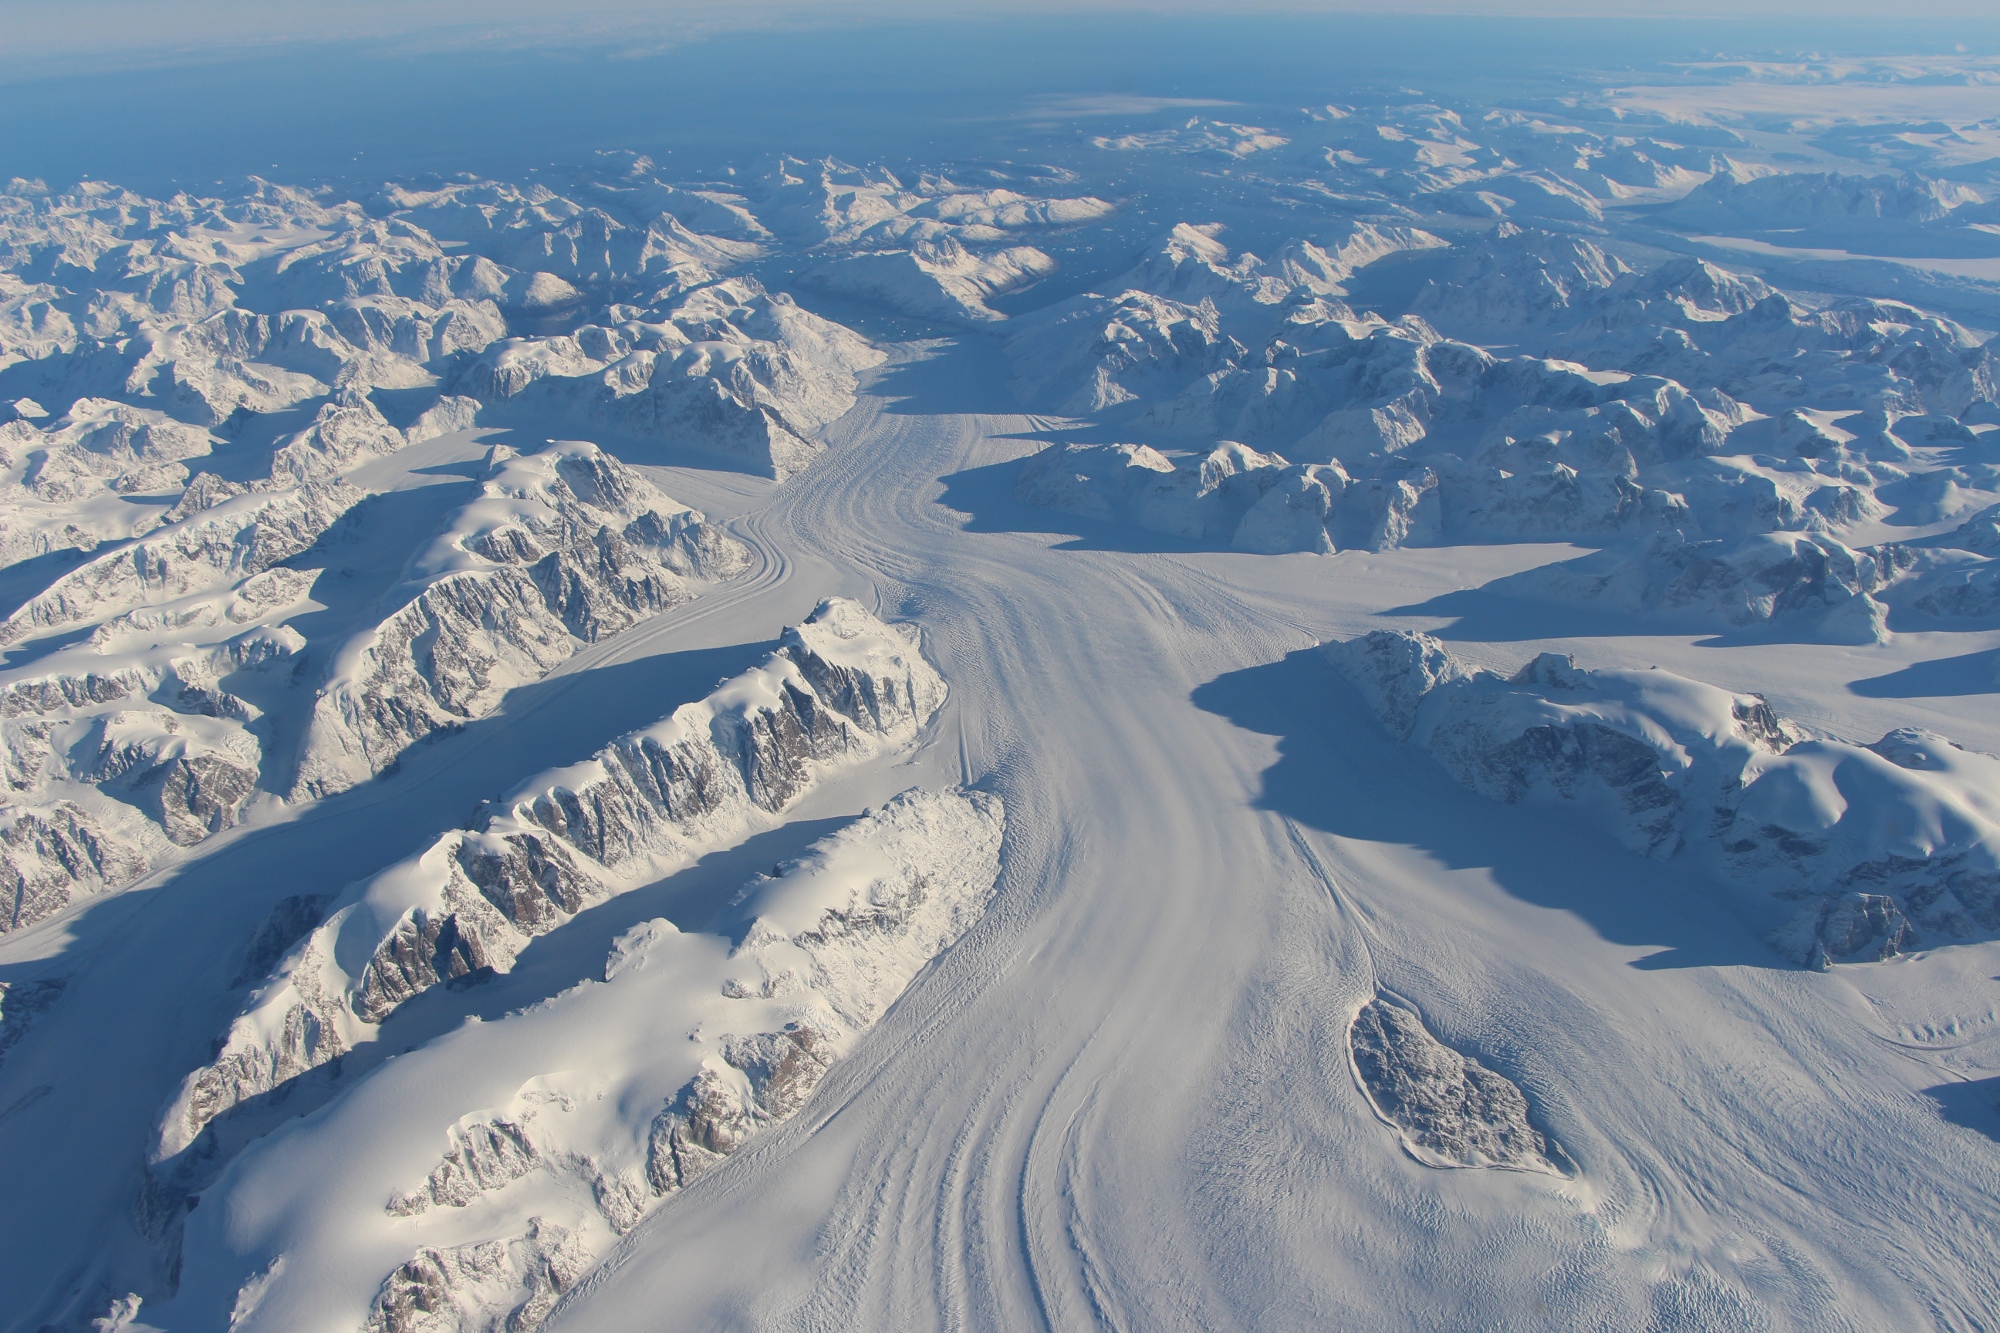

NASA’s Operation IceBridge Completes Twin Polar Campaigns

Heimdal Glacier in southern Greenland, in an image captured on Oct. 13, 2015, from NASA Langley Research Center's Falcon 20 aircraft flying 33,000 feet above mean sea level. NASA’s Operation IceBridge, an airborne survey of polar ice, recently finalized two overlapping campaigns at both of Earth’s poles. Down south, the mission observed a big drop in the height of two glaciers situated in the Antarctic Peninsula, while in the north it collected much needed measurements of the status of land and sea ice at the end of the Arctic summer melt season. This was the first time in its seven years of operations that IceBridge carried out parallel flights in the Arctic and Antarctic. Every year, the mission flies to the Arctic in the spring and to Antarctica in the fall to keep collect an uninterrupted record of yearly changes in the height of polar ice.

Credit: NASA/Goddard/John Sonntag